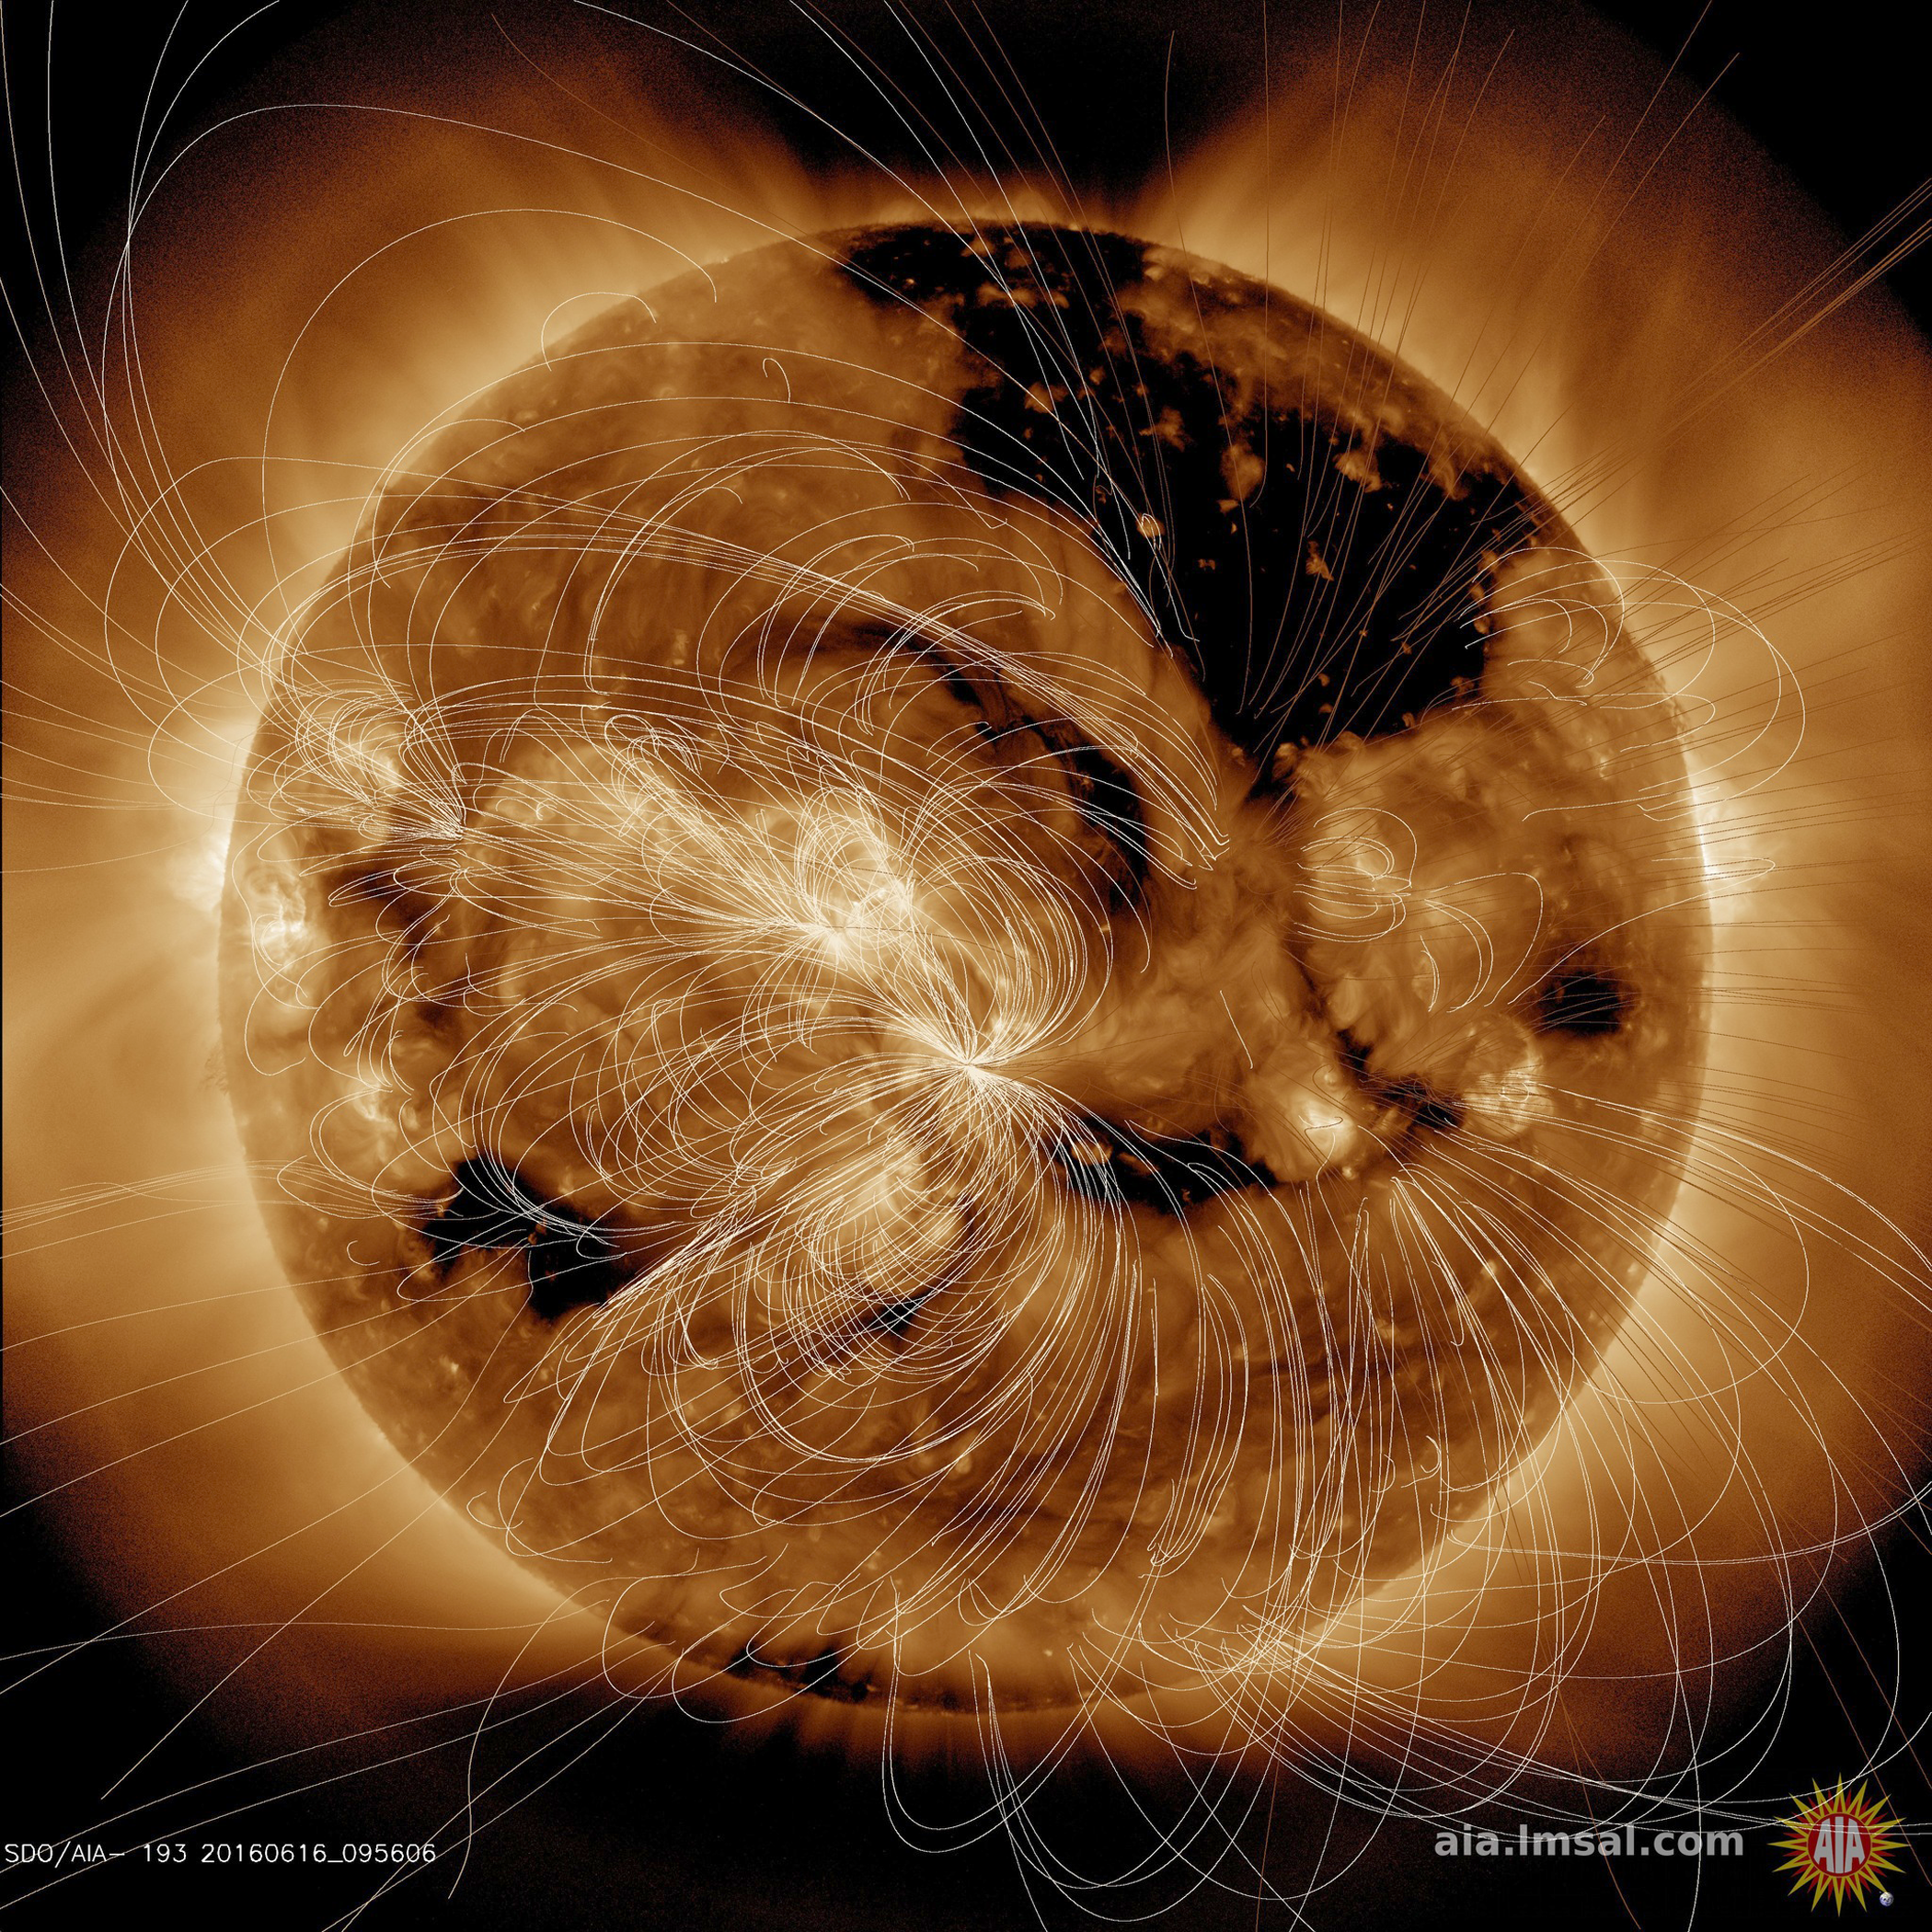

Magnetic Field Illuminated

Each day NASA solar scientists produce overlays (in white lines) that show their estimation of how the magnetic field lines above the sun are configured (June16, 2016). In the video clip we show the sun in a wavelength of extreme ultraviolet light, then reveal the magnetic field line configuration in the same wavelength. Notice how the lines are tightly bundled near the lighter-toned active regions, which are magnetically intense regions. The magnetic lines from the darker areas, called coronal holes, open out into space and the extended lines show that. Our magnetically active sun is a dynamic body that changes all the time.

Movies
Magfield_fade193_big.mp4
Magfield_fade193_sm.mp4

SDO is managed by NASA’s Goddard Space Flight Center, Greenbelt, Maryland, for NASA’s Science Mission Directorate, Washington. Its Atmosphere Imaging Assembly was built by the Lockheed Martin Solar Astrophysics Laboratory (LMSAL), Palo Alto, California.

Credit: NASA/GSFC/Solar Dynamics Observatory